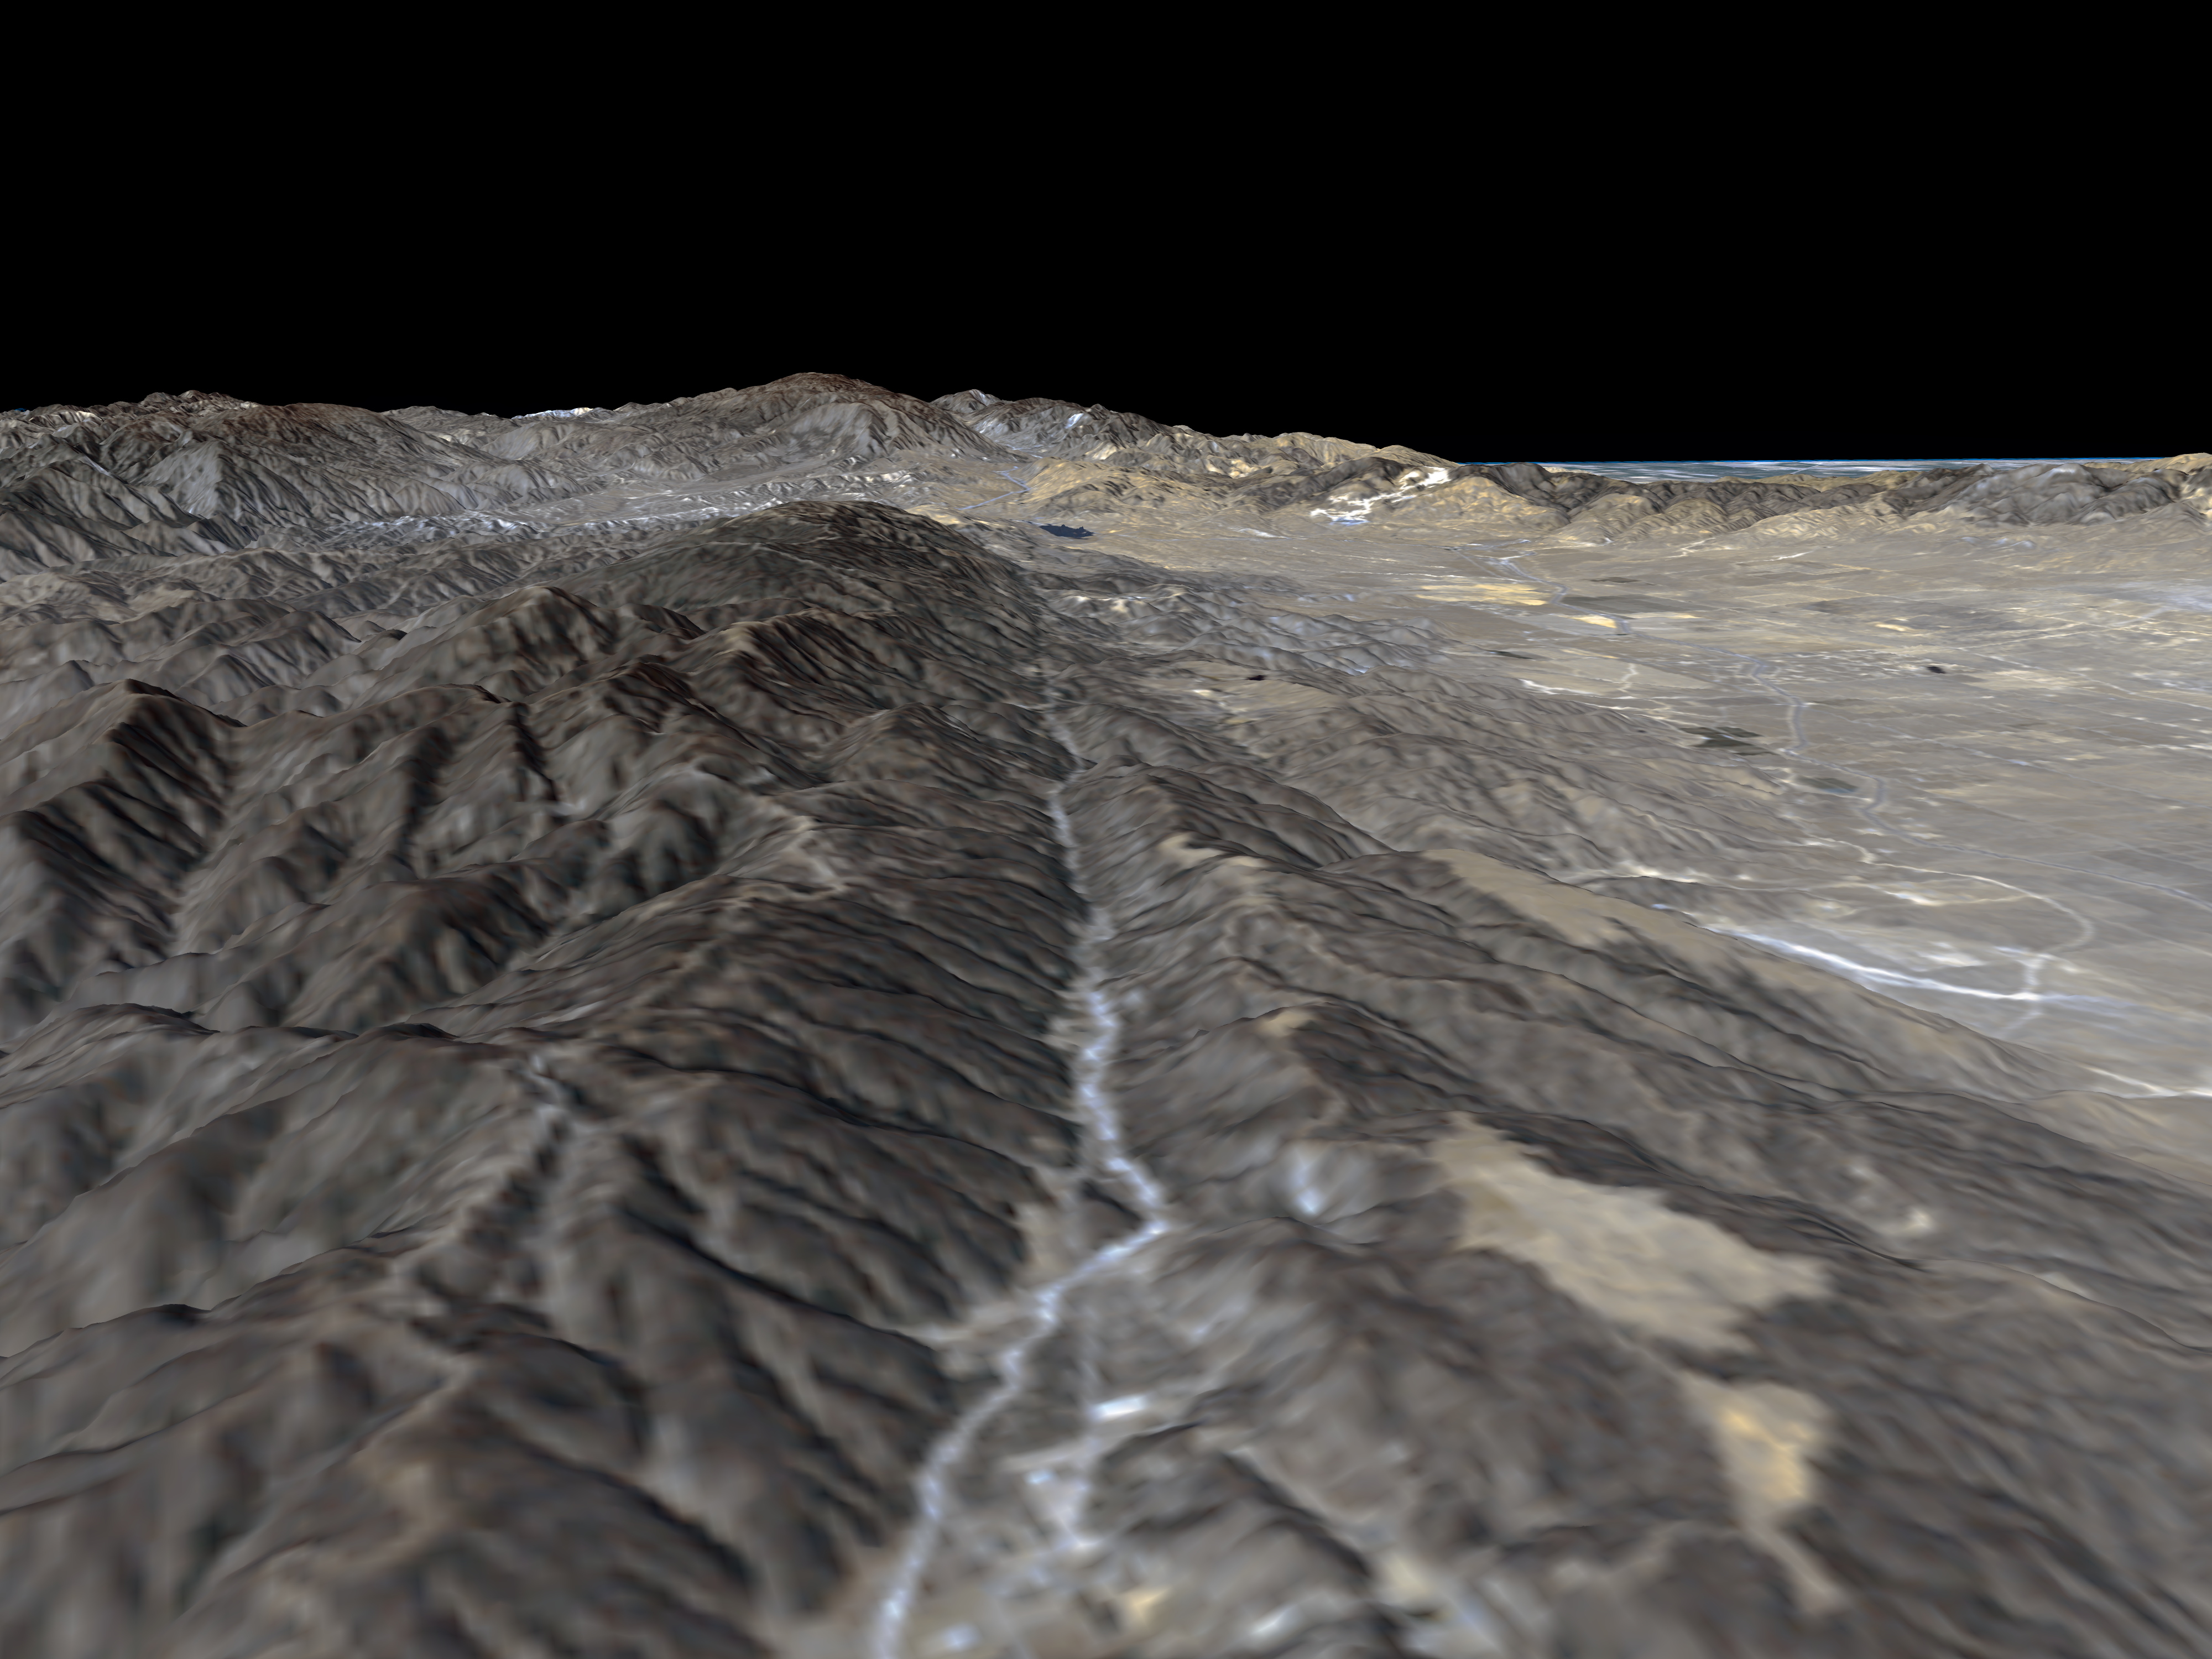

Perspective View, San Andreas Fault

The prominent linear feature straight down the center of this perspective view is California’s famous San Andreas Fault. The image, created with data from NASA’s Shuttle Radar Topography Mission (SRTM), will be used by geologists studying fault dynamics and landforms resulting from active tectonics. This segment of the fault lies west of the city of Palmdale, Calif., about 100 kilometers (about 60 miles) northwest of Los Angeles. The fault is the active tectonic boundary between the North American plate on the right, and the Pacific plate on the left. Relative to each other, the Pacific plate is moving away from the viewer and the North American plate is moving toward the viewer along what geologists call a right lateral strike-slip fault. Two large mountain ranges are visible, the San Gabriel Mountains on the left and the Tehachapi Mountains in the upper right. Another fault, the Garlock Fault lies at the base of the Tehachapis; the San Andreas and the Garlock Faults meet in the center distance near the town of Gorman. In the distance, over the Tehachapi Mountains is California’s Central Valley. Along the foothills in the right hand part of the image is the Antelope Valley, including the Antelope Valley California Poppy Reserve. The data used to create this image were acquired by SRTM aboard the Space Shuttle Endeavour, launched on February 11, 2000.

This type of display adds the important dimension of elevation to the study of land use and environmental processes as observed in satellite images. The perspective view was created by draping a Landsat satellite image over an SRTM elevation model. Topography is exaggerated 1.5 times vertically. The Landsat image was provided by the United States Geological Survey’s Earth Resources Observations Systems (EROS) Data Center, Sioux Falls, South Dakota.

SRTM uses the same radar instrument that comprised the Spaceborne Imaging Radar-C/X-Band Synthetic Aperture Radar (SIR-C/X-SAR) that flew twice on the Space Shuttle Endeavour in 1994. SRTM was designed to collect three-dimensional measurements of the Earth’s surface. To collect the 3-D data, engineers added a 60-meter-long (200-foot) mast, installed additional C-band and X-band antennas, and improved tracking and navigation devices. The mission is a cooperative project between the National Aeronautics and Space Administration (NASA), the National Imagery and Mapping Agency (NIMA) of the U.S. Department of Defense (DoD), and the German and Italian space agencies. It is managed by NASA’s Jet Propulsion Laboratory, Pasadena, CA, for NASA’s Earth Science Enterprise, Washington, DC.

Size: Varies in a perspective view
Location: 34.70 deg. North lat., 118.57 deg. West lon.
Orientation: Looking Northwest
Original Data Resolution: SRTM and Landsat: 30 meters (99 feet)
Date Acquired: February 16, 2000

Credit: NASA/JPL/NIMA